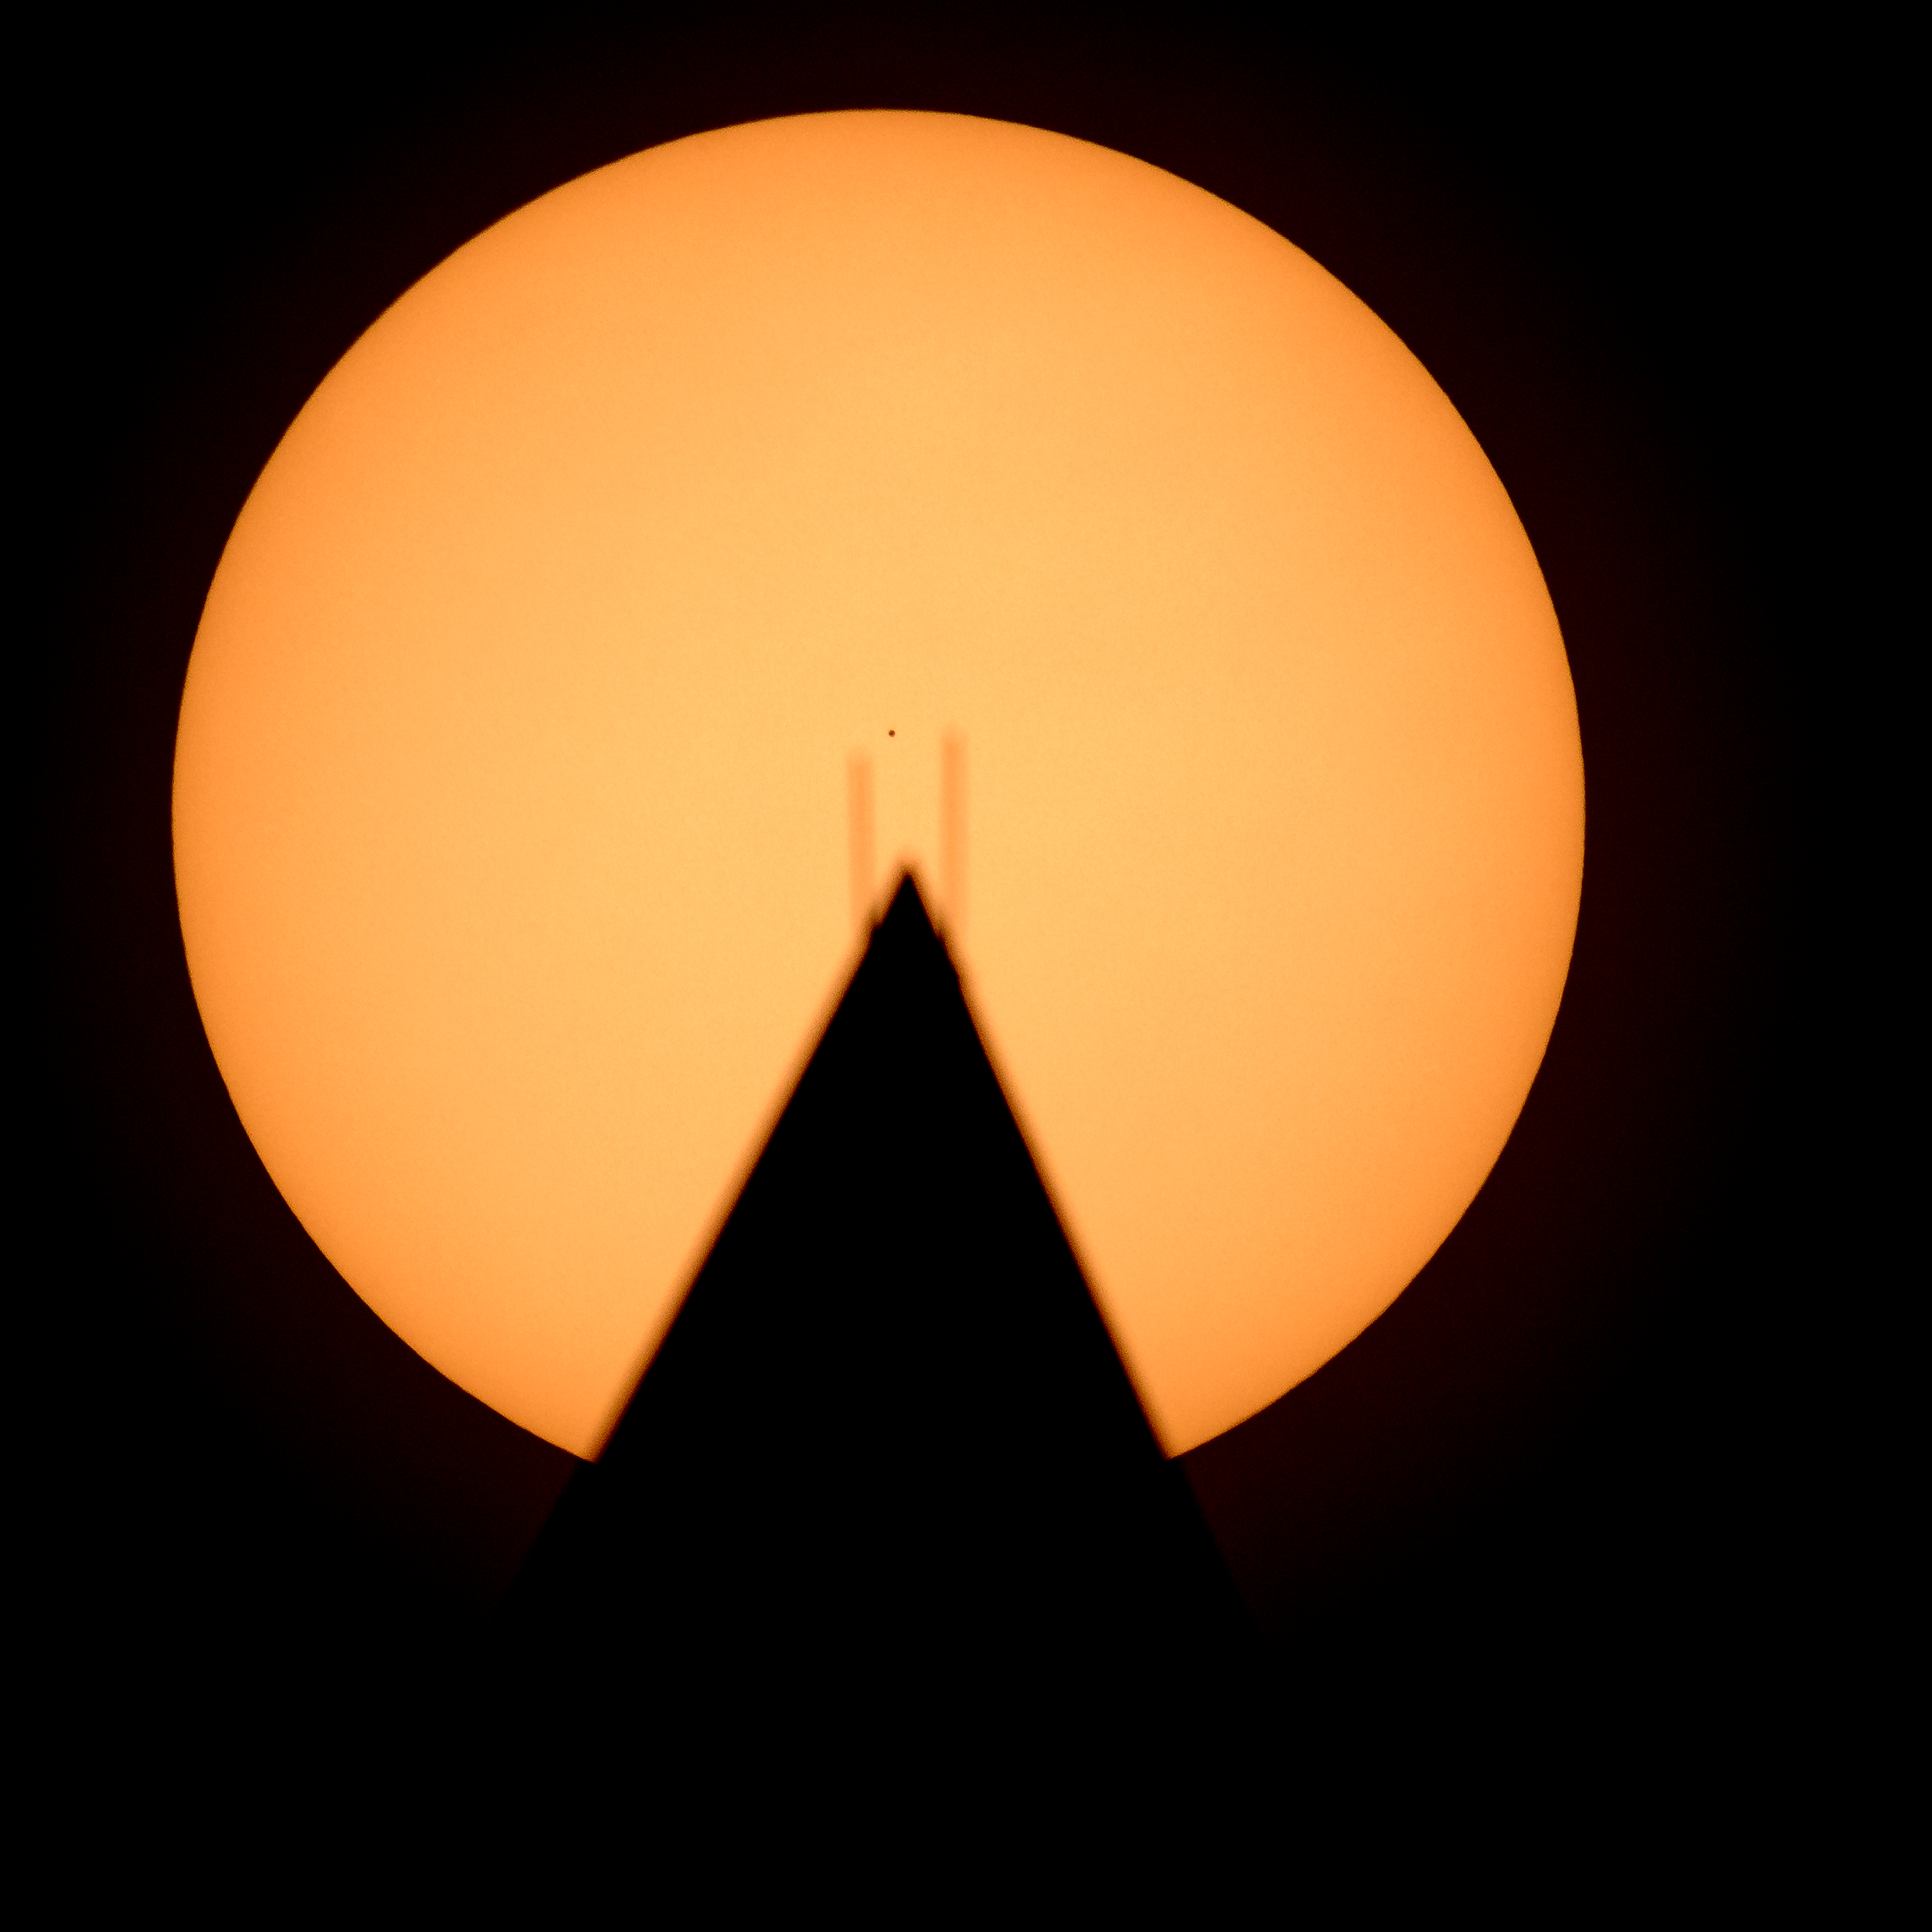

Mercury Solar Transit

The planet Mercury is seen in silhouette, center, as it transits across the face of the Sun, behind the Washington Monument, Monday, Nov. 11, 2019, in Washington. Mercury’s last transit was in 2016. The next won’t happen again until 2032.

Credit: NASA/Bill Ingalls